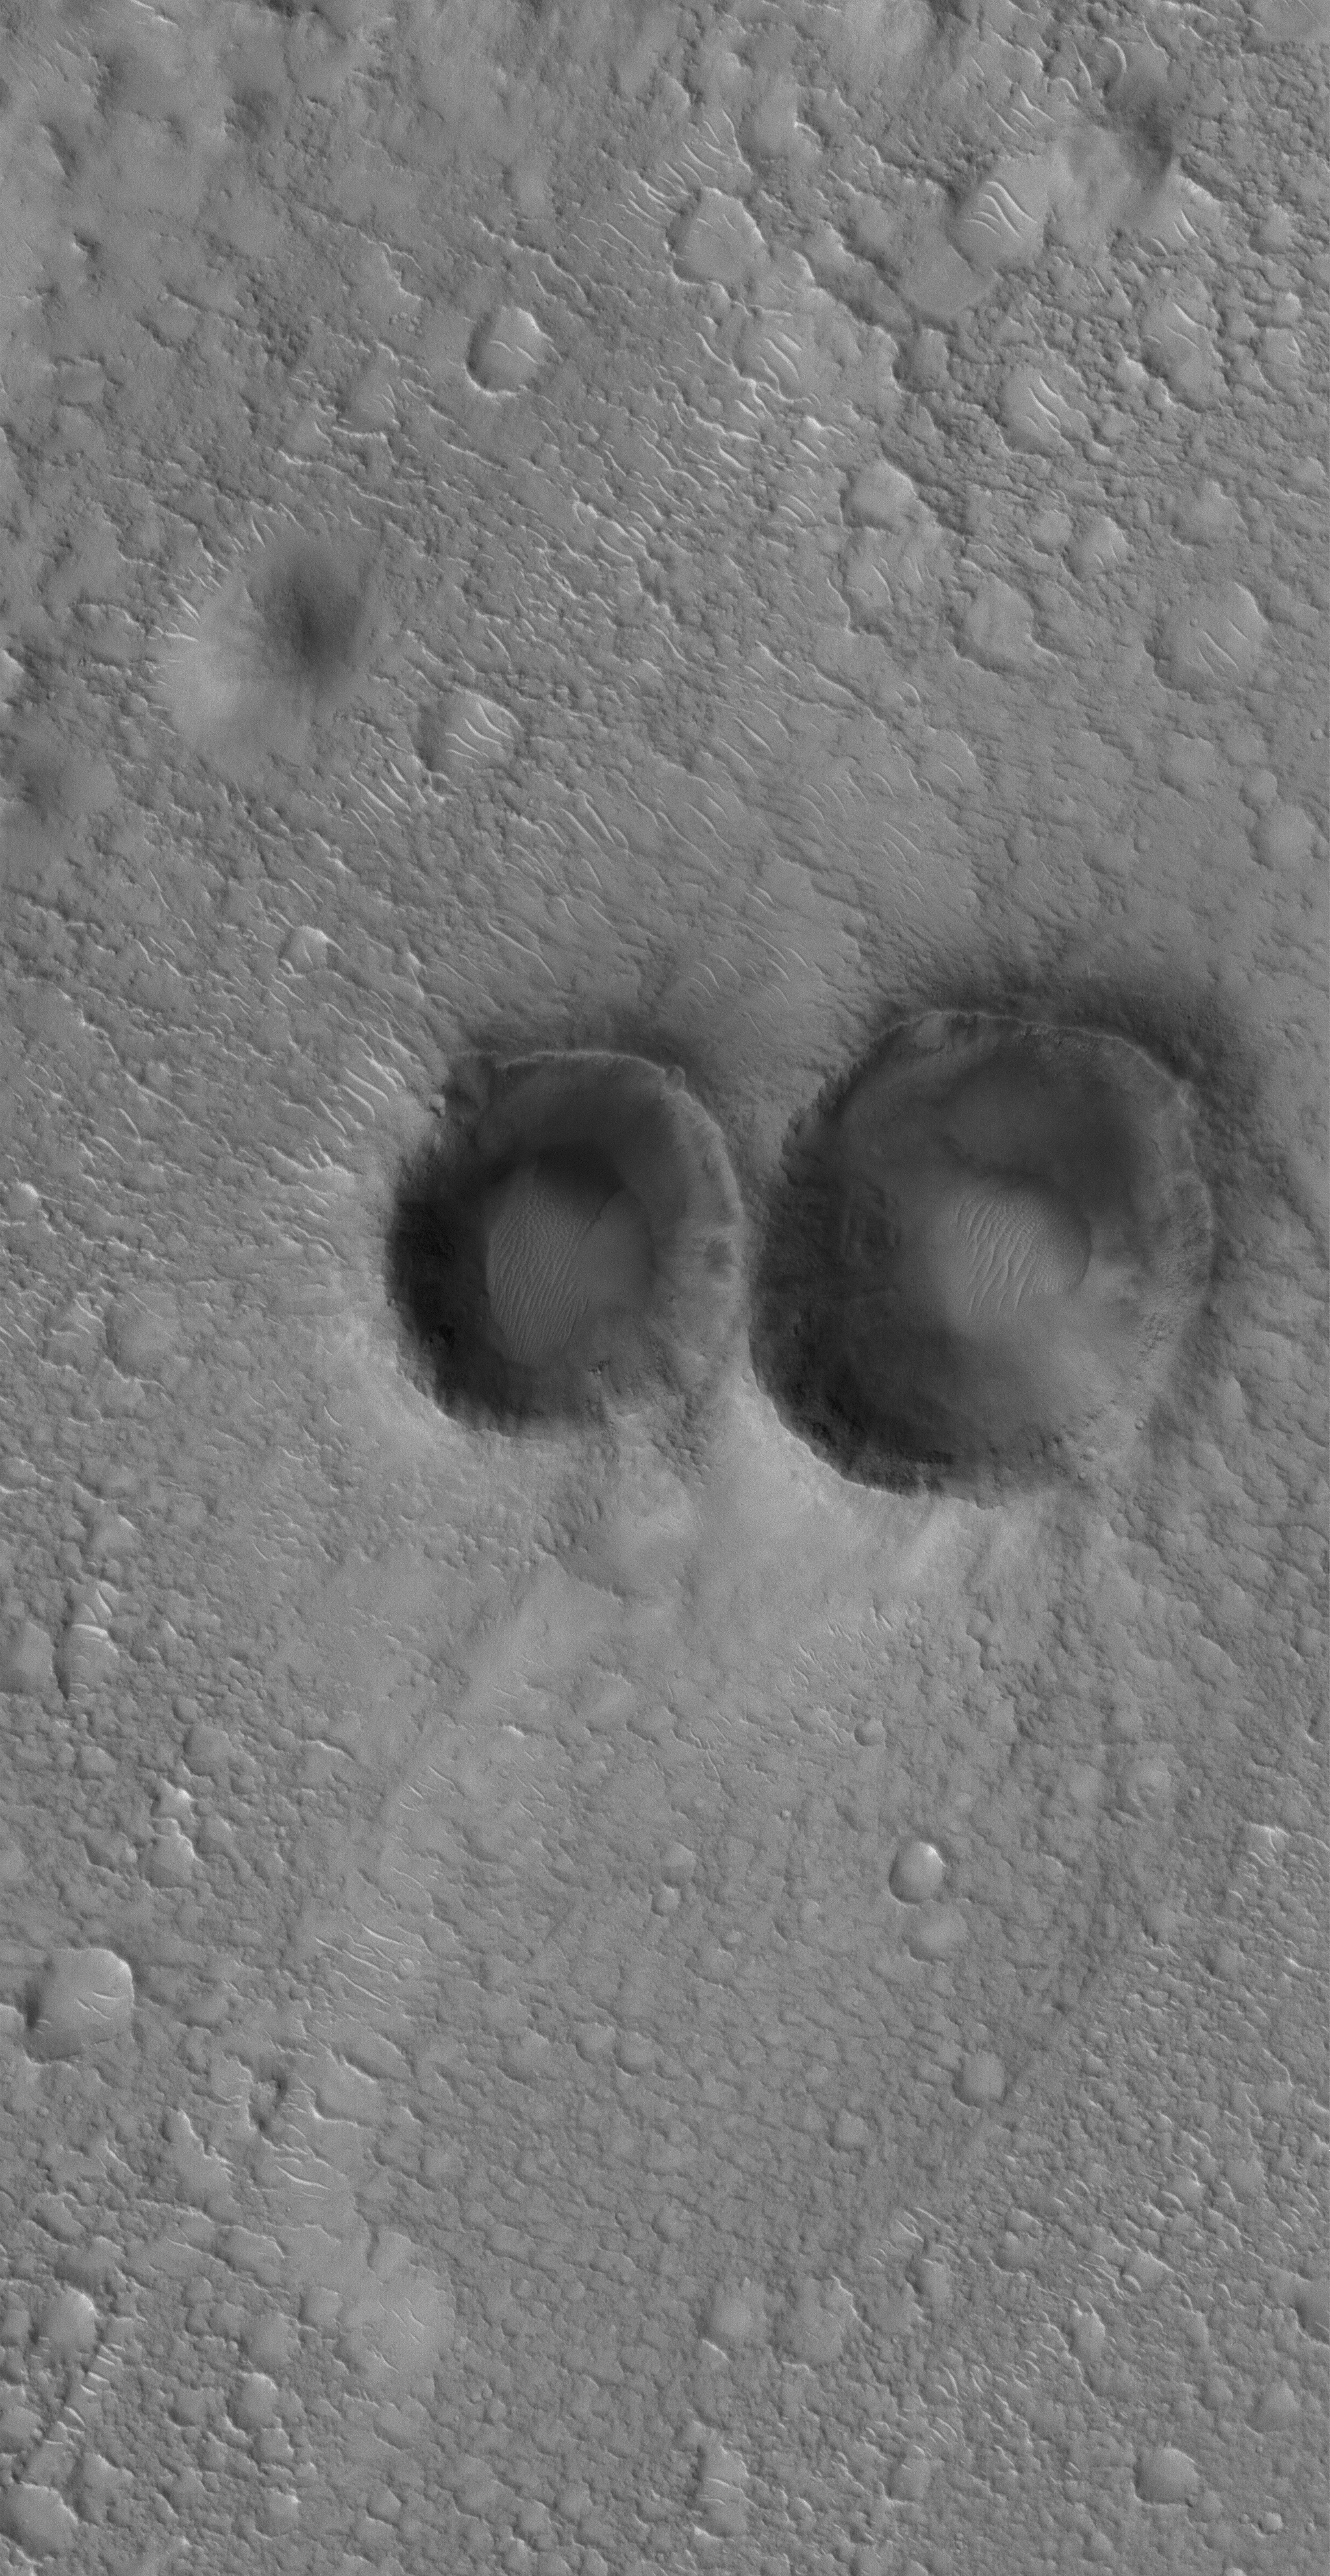

Pair of Craters

14 July 2005
This Mars Global Surveyor (MGS) Mars Orbiter Camera (MOC) image shows a 1.5 meters per pixel (~5 ft/pixel) view of a pair of small meteor impact craters in the Arena Colles region of Mars, located north of Isidis Planitia.

Location near: 22.7°N, 278.5°W
Image width: width: ~3 km (~1.9 mi)
Illumination from: lower left
Season: Northern Autumn

Credit: NASA/JPL/Malin Space Science Systems